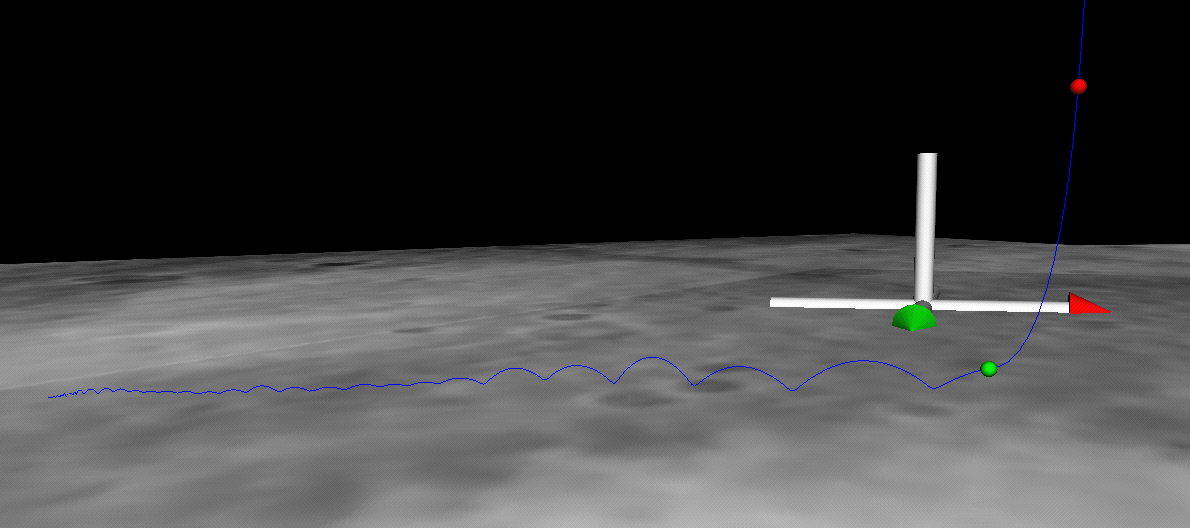

Bouncing Down to Mars

This image shows the path (blue line) taken by the Mars Exploration Rover Spirit as it bounced down to its final resting spot in Gusev Crater, Mars. Data taken by Spirit during descent indicates that the rover bounced 28 times, including one dip into a crater. The green dot shows where the parachute bridle was cut, and the red dot indicates where the main retrorockets were fired. North is denoted by the red-tipped arrow in the white cross. This picture consists of reconstructed telemetry data mapped on top of surface images captured by the descent image motion estimation system camera located on the bottom of the rover.

Credit: NASA/JPL